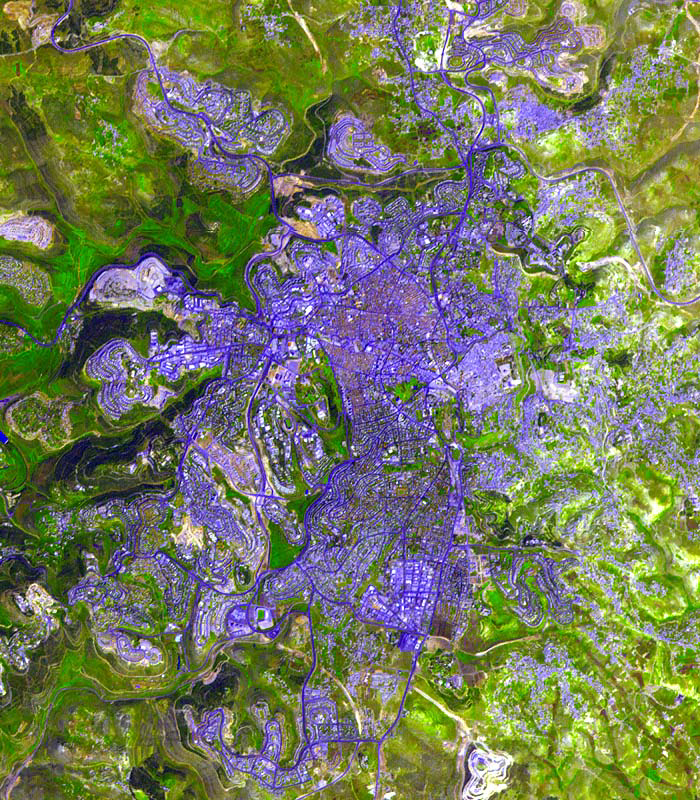

Jerusalem

This ASTER sub-image was acquired on April 3, 2000 and covers an area of 10.5 x 12 km centered on Jerusalem. The data were processed to create a simulated natural color image, with green vegetation and orange tile roofs. The old city is the lighter blue area in the right center of the image, surrounded by a 400-year-old wall built by the Ottoman Turks. Easily visible are the Dome of the Rock and the Al Aksa Mosque on the eastern side of the old city. Jerusalem is the source of three major religions—Judaism, Christianity, and Islam—and is considered holy by all three. The image is located at 31.7 degrees north latitude and 35.2 degrees east longitude.

The U.S. science team is located at NASA’s Jet Propulsion Laboratory, Pasadena, Calif. The Terra mission is part of NASA’s Science Mission Directorate.

Credit: NASA/GSFC/METI/ERSDAC/JAROS, and U.S./Japan ASTER Science Team